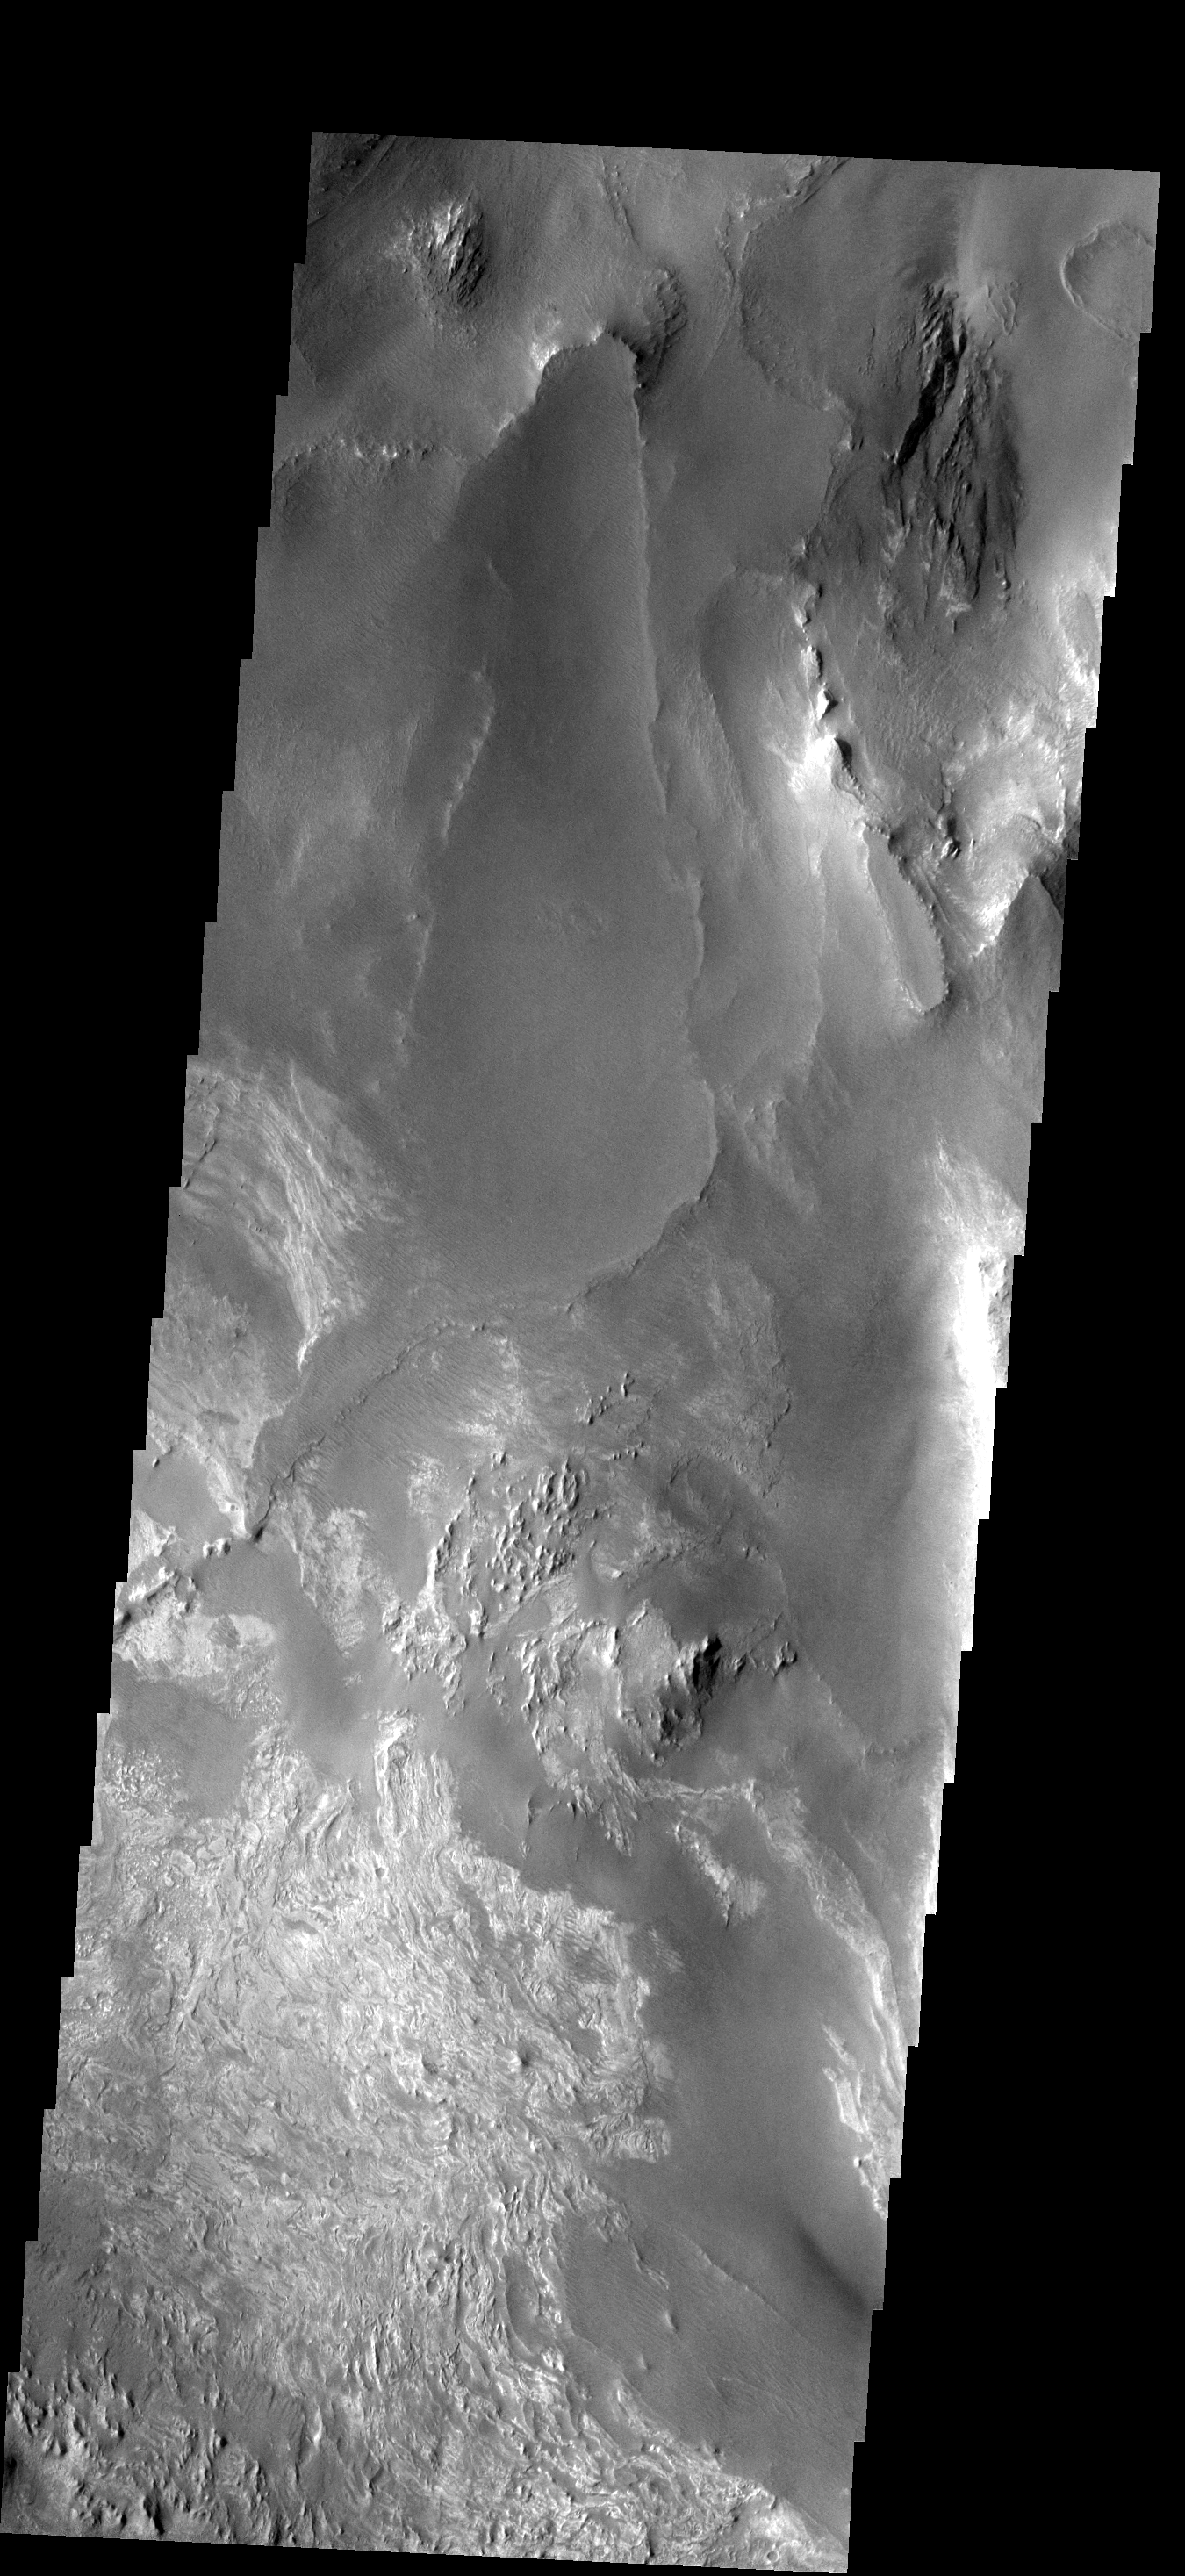

Melas Chasma

This image shows part of the floor of Melas Chasma. Layered materials and sand are common in this section of canyon.

Image information: VIS instrument. Latitude -12.2N, Longitude 287.8E. 17 meter/pixel resolution.

Please see the THEMIS Data Citation Note for details on crediting THEMIS images.

Note: this THEMIS visual image has not been radiometrically nor geometrically calibrated for this preliminary release. An empirical correction has been performed to remove instrumental effects. A linear shift has been applied in the cross-track and down-track direction to approximate spacecraft and planetary motion. Fully calibrated and geometrically projected images will be released through the Planetary Data System in accordance with Project policies at a later time.

NASA’s Jet Propulsion Laboratory manages the 2001 Mars Odyssey mission for NASA’s Office of Space Science, Washington, D.C. The Thermal Emission Imaging System (THEMIS) was developed by Arizona State University, Tempe, in collaboration with Raytheon Santa Barbara Remote Sensing. The THEMIS investigation is led by Dr. Philip Christensen at Arizona State University. Lockheed Martin Astronautics, Denver, is the prime contractor for the Odyssey project, and developed and built the orbiter. Mission operations are conducted jointly from Lockheed Martin and from JPL, a division of the California Institute of Technology in Pasadena.

Credit: NASA/JPL/ASU